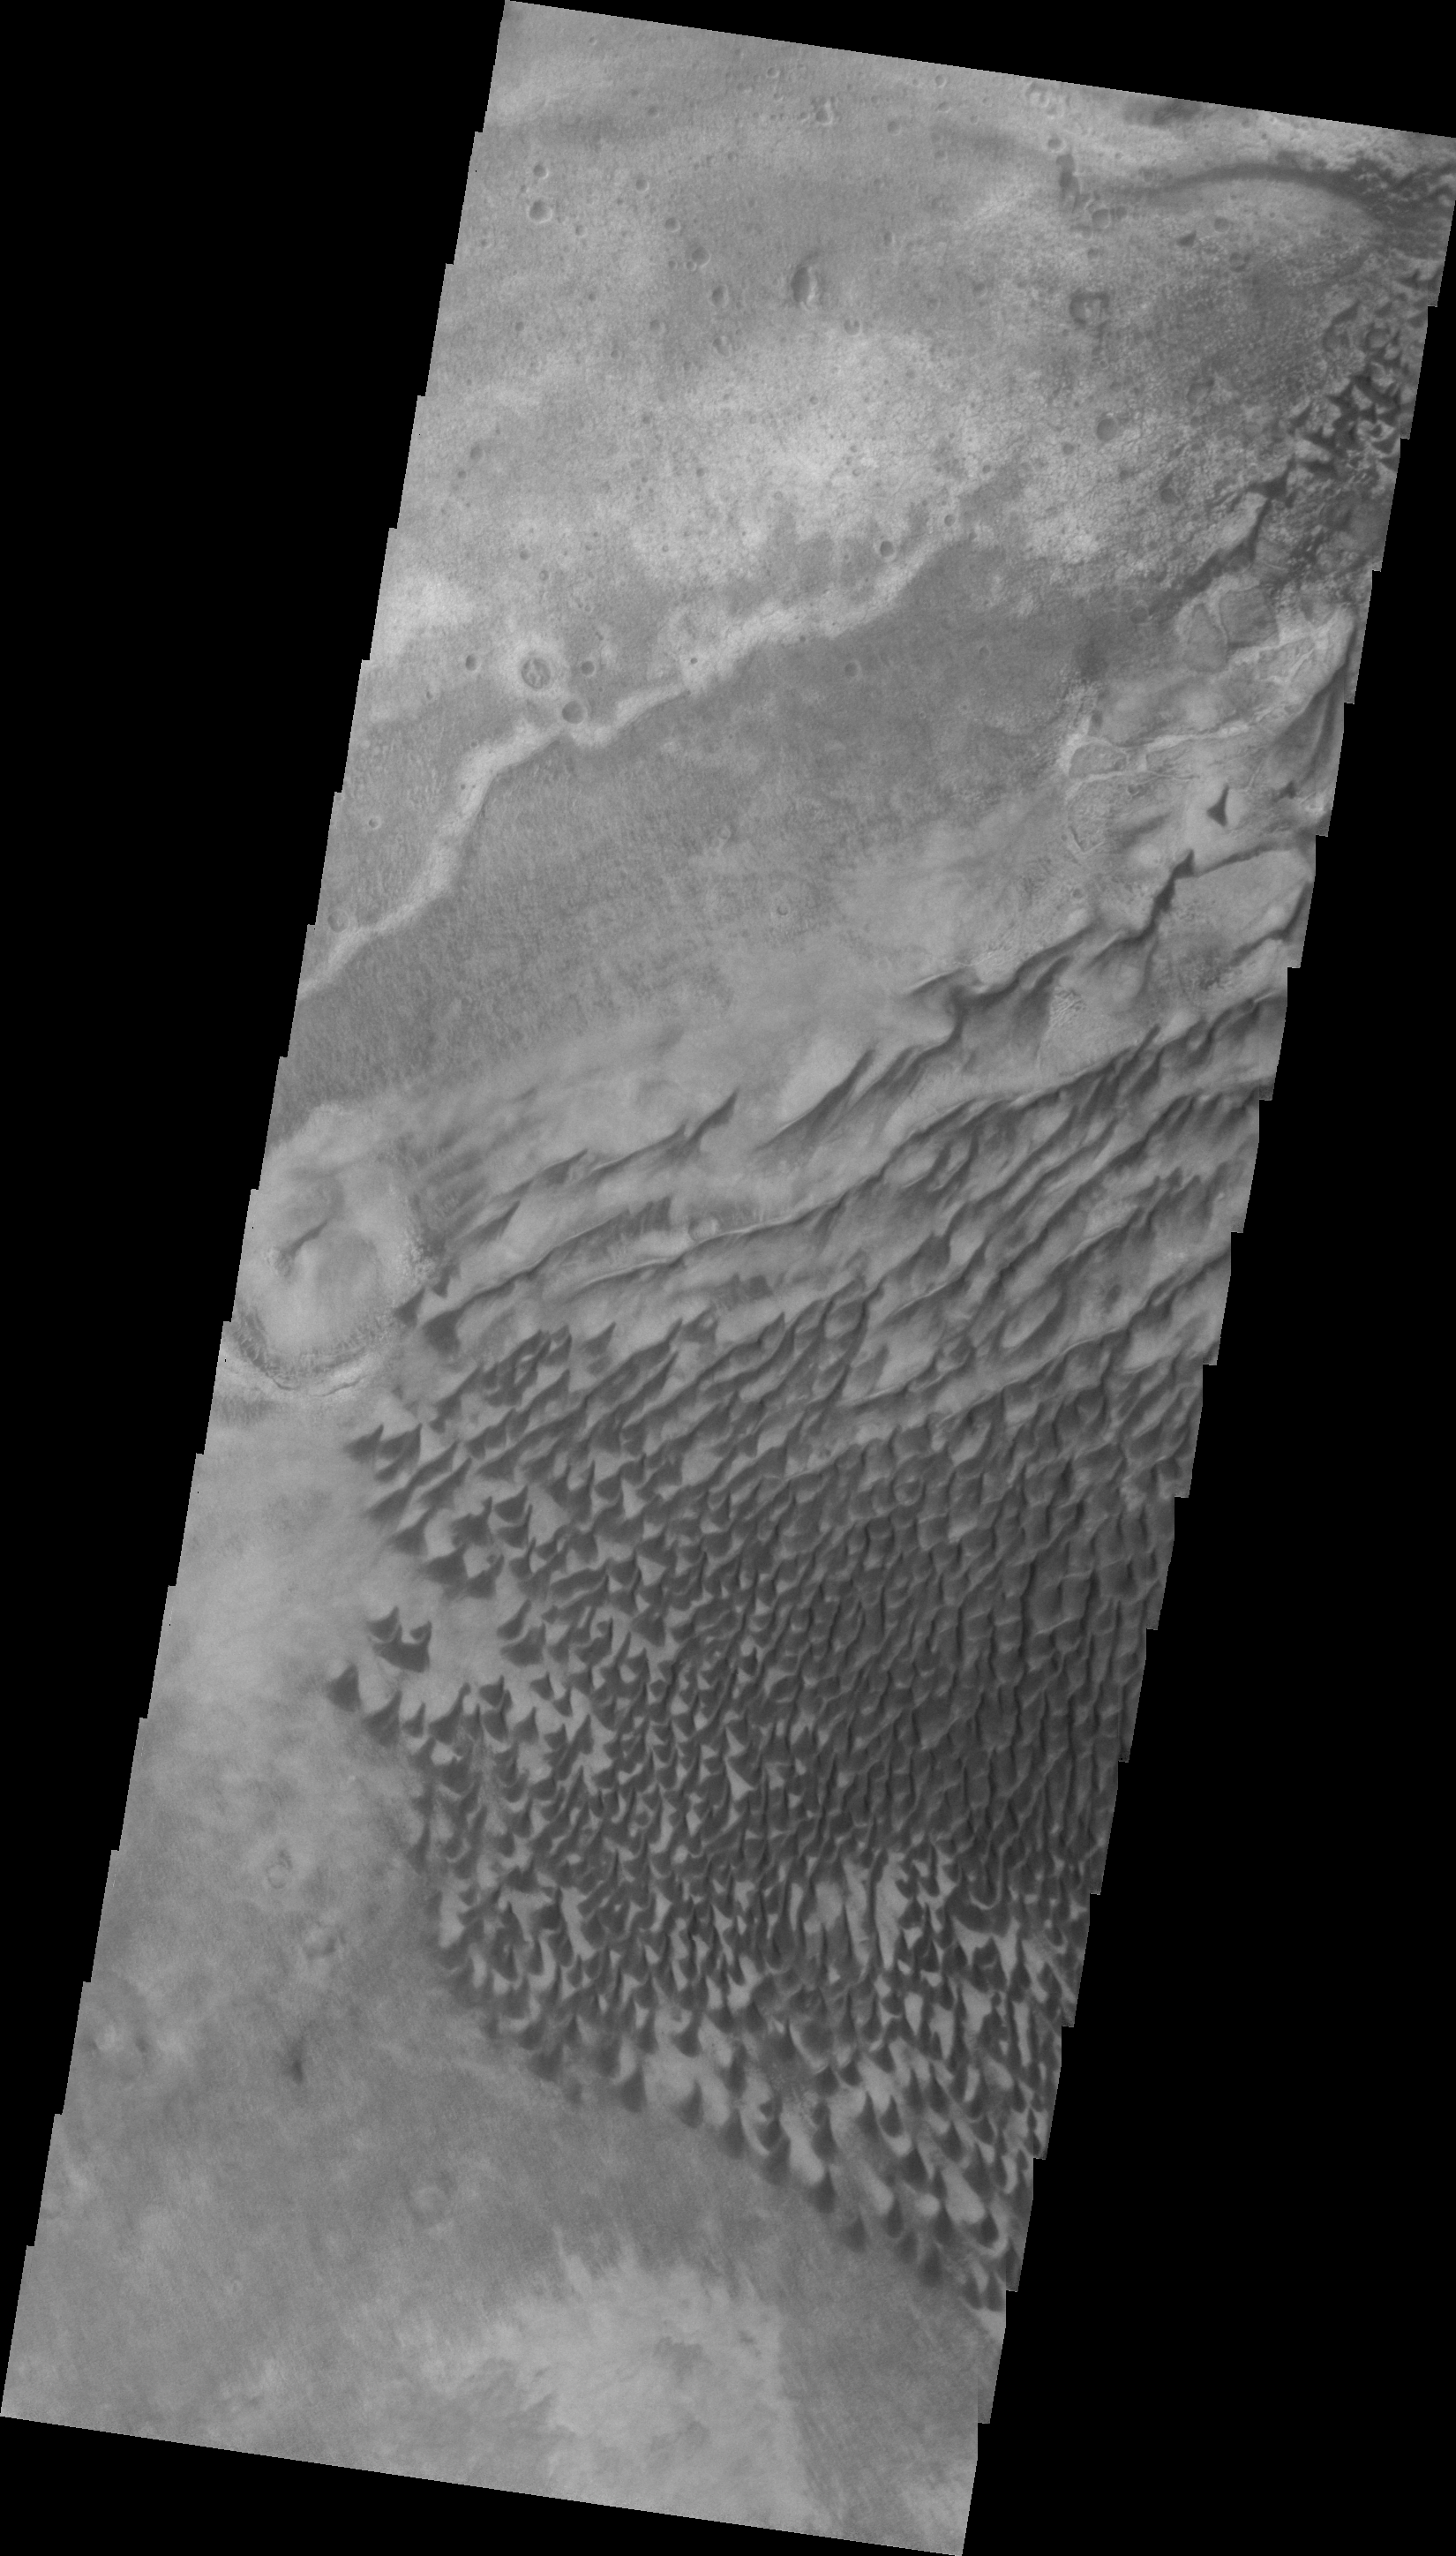

Russell Crater in VIS

This VIS image shows a portion of the same dune field in Russell Crater as shown in yesterday’s IR image. The sand dunes are actually darker in ‘color’ than the surrounding dust covered materials.

Image information: VIS instrument. Latitude -54.5N, Longitude 12.1E. 20 meter/pixel resolution.

Please see the THEMIS Data Citation Note for details on crediting THEMIS images.

Note: this THEMIS visual image has not been radiometrically nor geometrically calibrated for this preliminary release. An empirical correction has been performed to remove instrumental effects. A linear shift has been applied in the cross-track and down-track direction to approximate spacecraft and planetary motion. Fully calibrated and geometrically projected images will be released through the Planetary Data System in accordance with Project policies at a later time.

NASA’s Jet Propulsion Laboratory manages the 2001 Mars Odyssey mission for NASA’s Office of Space Science, Washington, D.C. The Thermal Emission Imaging System (THEMIS) was developed by Arizona State University, Tempe, in collaboration with Raytheon Santa Barbara Remote Sensing. The THEMIS investigation is led by Dr. Philip Christensen at Arizona State University. Lockheed Martin Astronautics, Denver, is the prime contractor for the Odyssey project, and developed and built the orbiter. Mission operations are conducted jointly from Lockheed Martin and from JPL, a division of the California Institute of Technology in Pasadena.

Credit: NASA/JPL/ASU